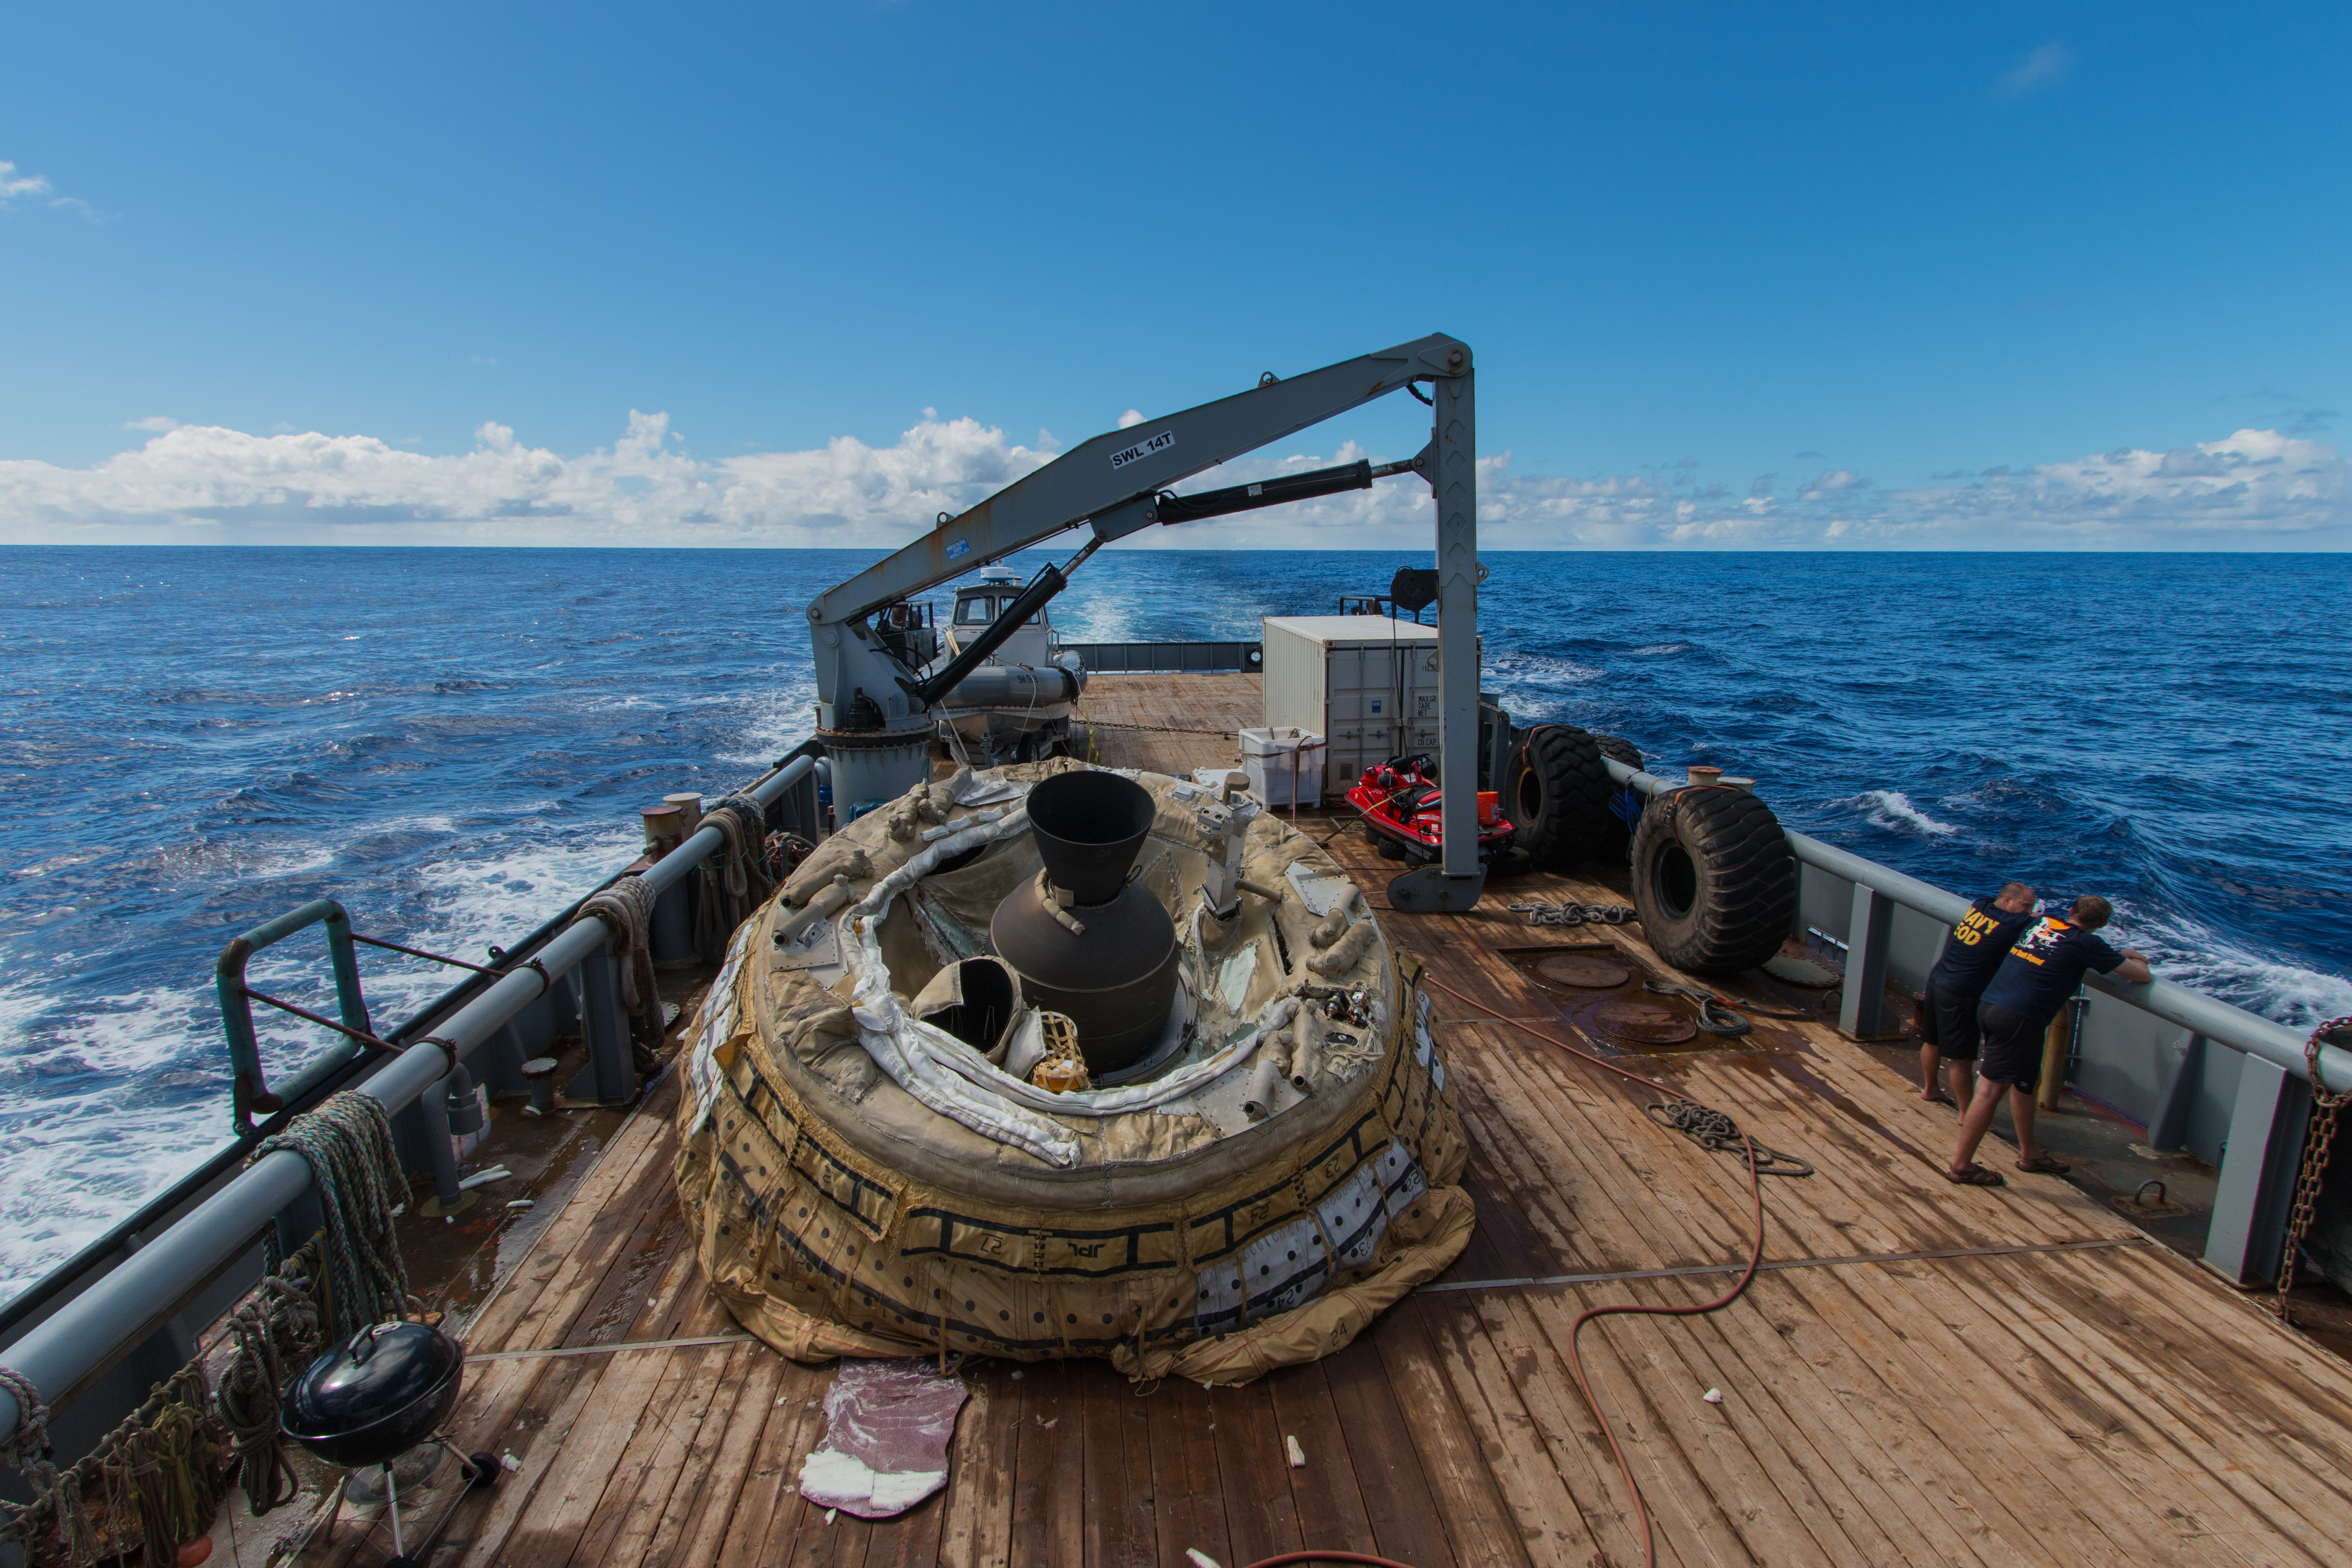

LDSD Saucer Aboard

The first “flown” test vehicle of Low-Density Supersonic Decelerator project relaxes aboard the recovery vessel Kahana. During the June 28, 2014, engineering flight, the saucer-shaped test vehicle climbed to over 180,000 feet (about 55,000 meters) in altitude and went as fast as four times the speed of sound.

NASA’s Space Technology Mission Directorate funds the LDSD mission, a cooperative effort led by NASA’s Jet Propulsion Laboratory in Pasadena, California. NASA’s Technology Demonstration Mission program manages LDSD at NASA’s Marshall Space Flight Center in Huntsville, Alabama. NASA’s Wallops Flight Facility in Wallops Island, Virginia, coordinated support with the Pacific Missile Range Facility and provided the balloon systems for the LDSD test.

Credit: NASA/JPL-Caltech